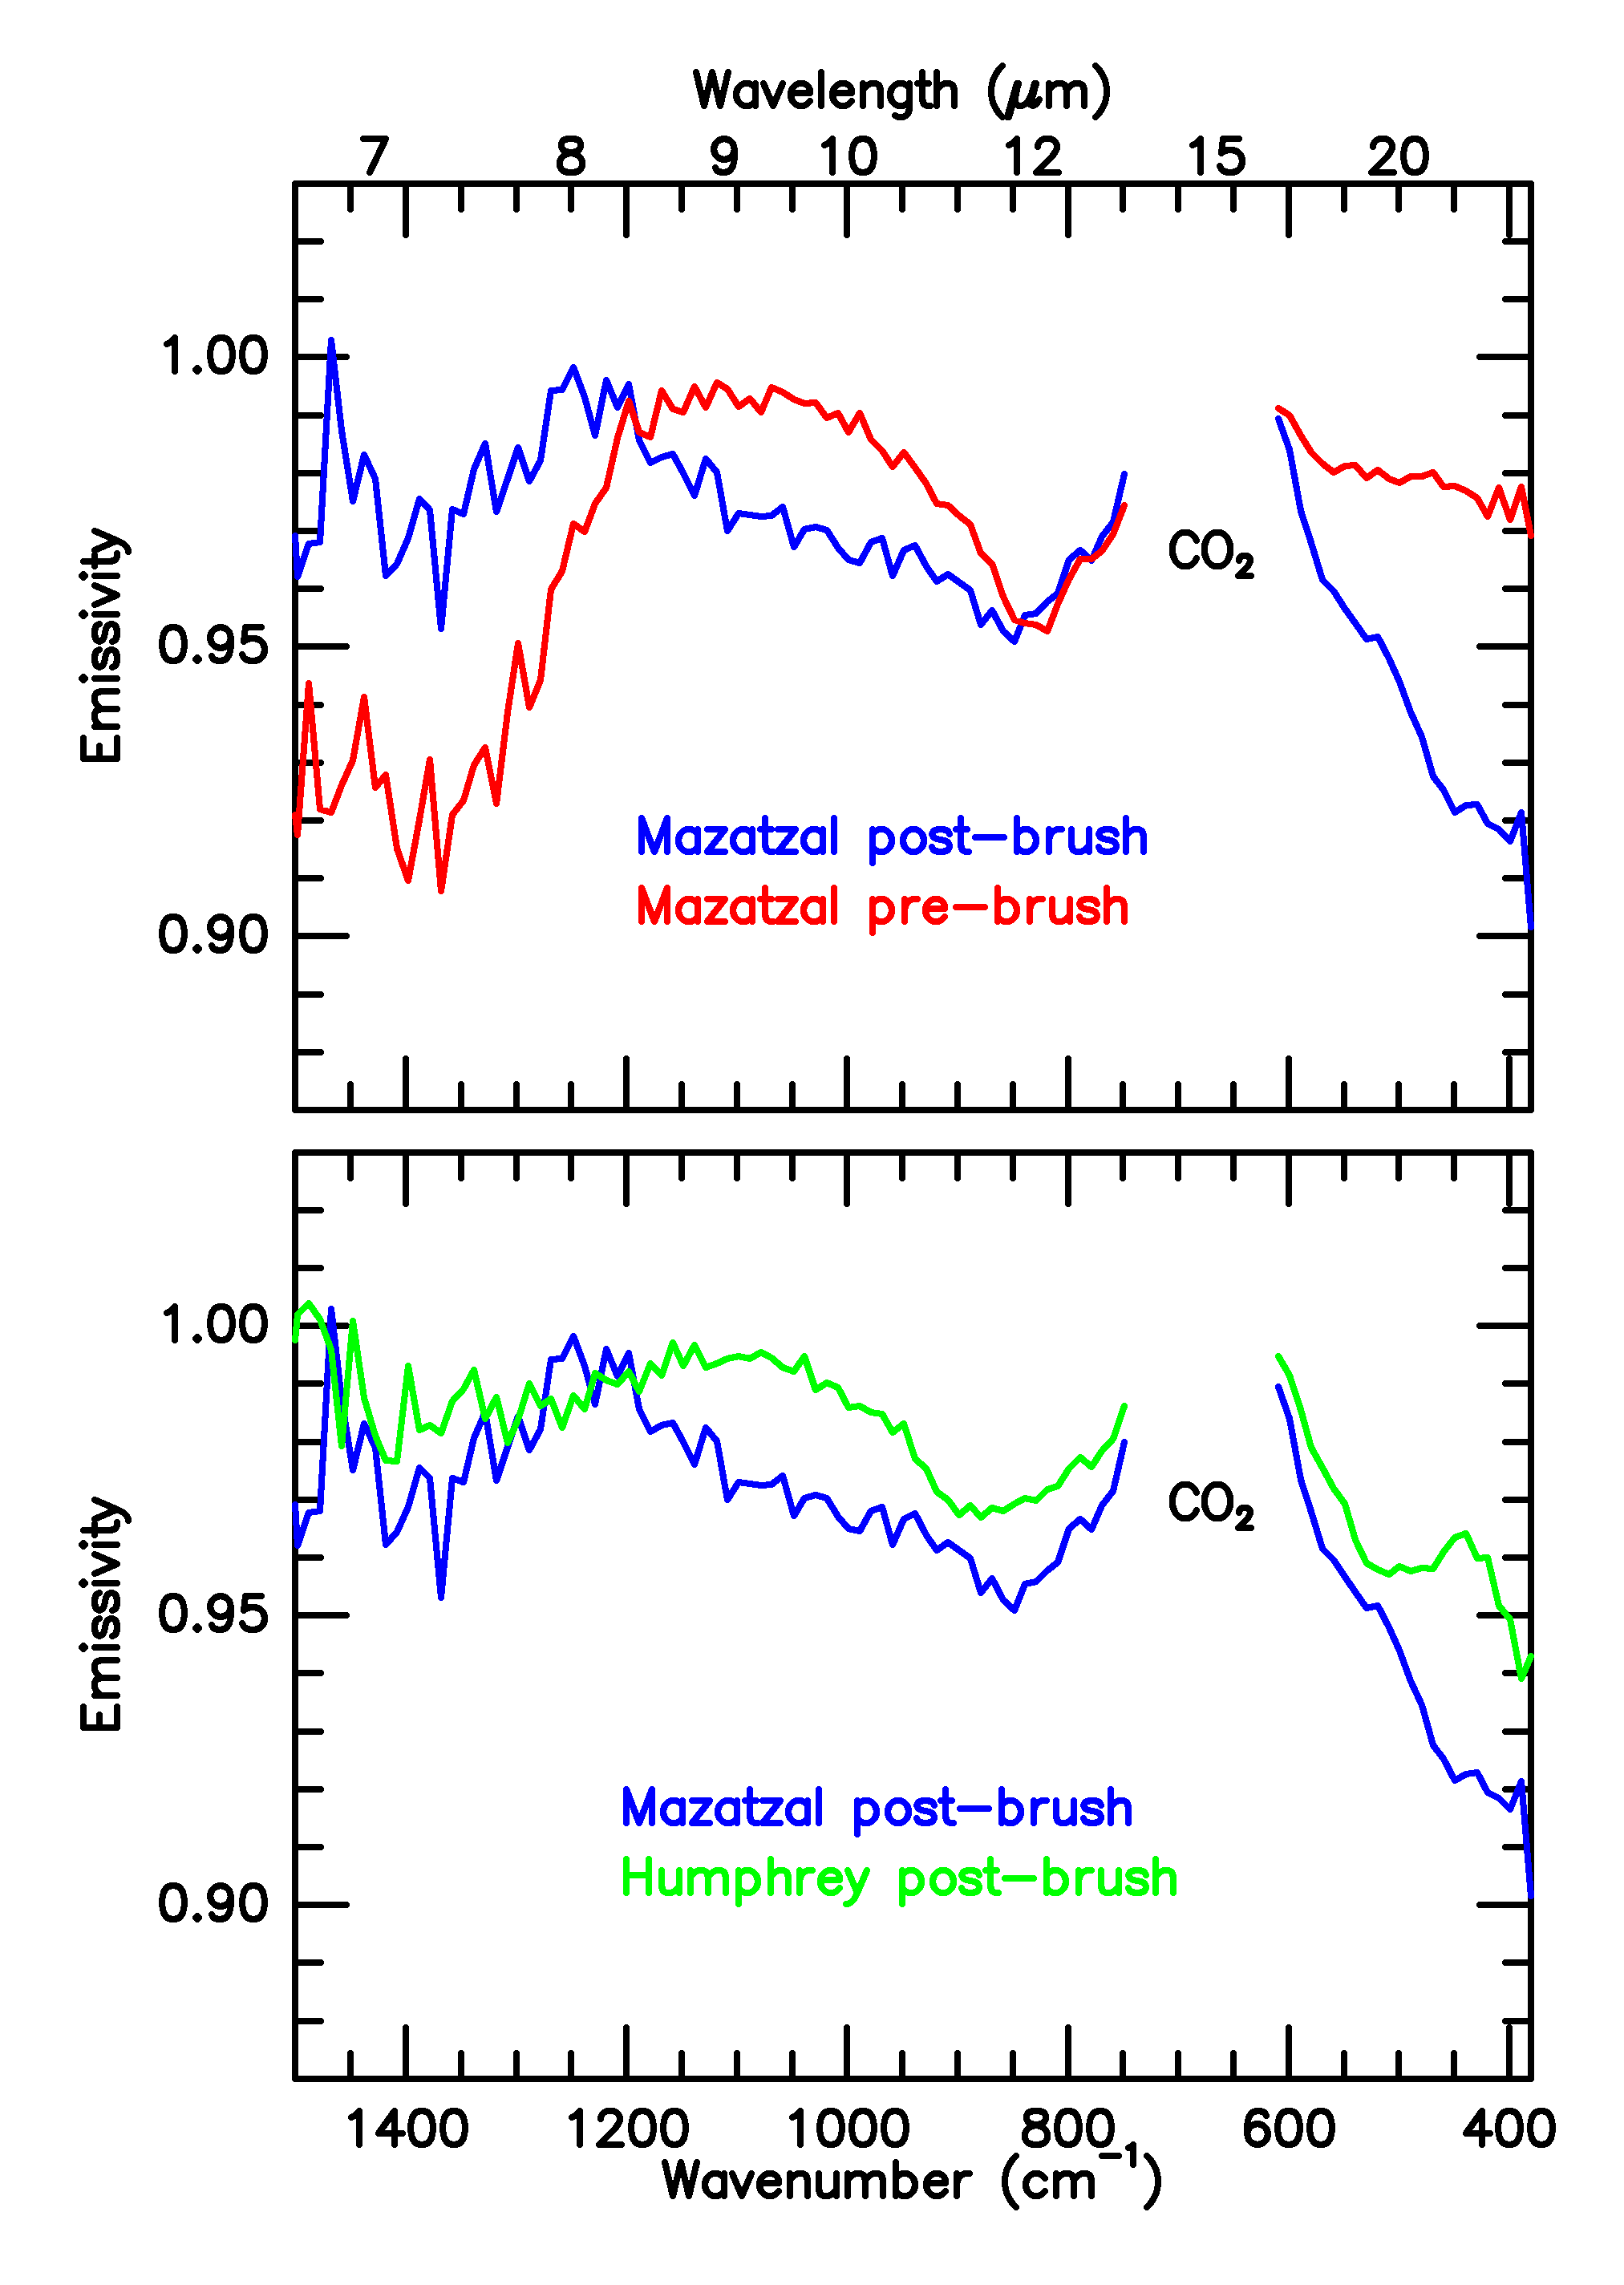

“Mazatzal” Vs. “Humphrey”

These graphs show the infrared light signatures, or spectra, of the rock dubbed “Mazatzal” before and after it was brushed clean with the Mars Exploration Rover Spirit’s rock abrasion tool. The comparison reveals that the surface coating of Mazatzal is of a different mineralogical make-up than its interior. Mazatzal is also compared to the rock dubbed “Humphrey,” which appears to differ mineralogically.

Credit: NASA/JPL/Cornell/ASU